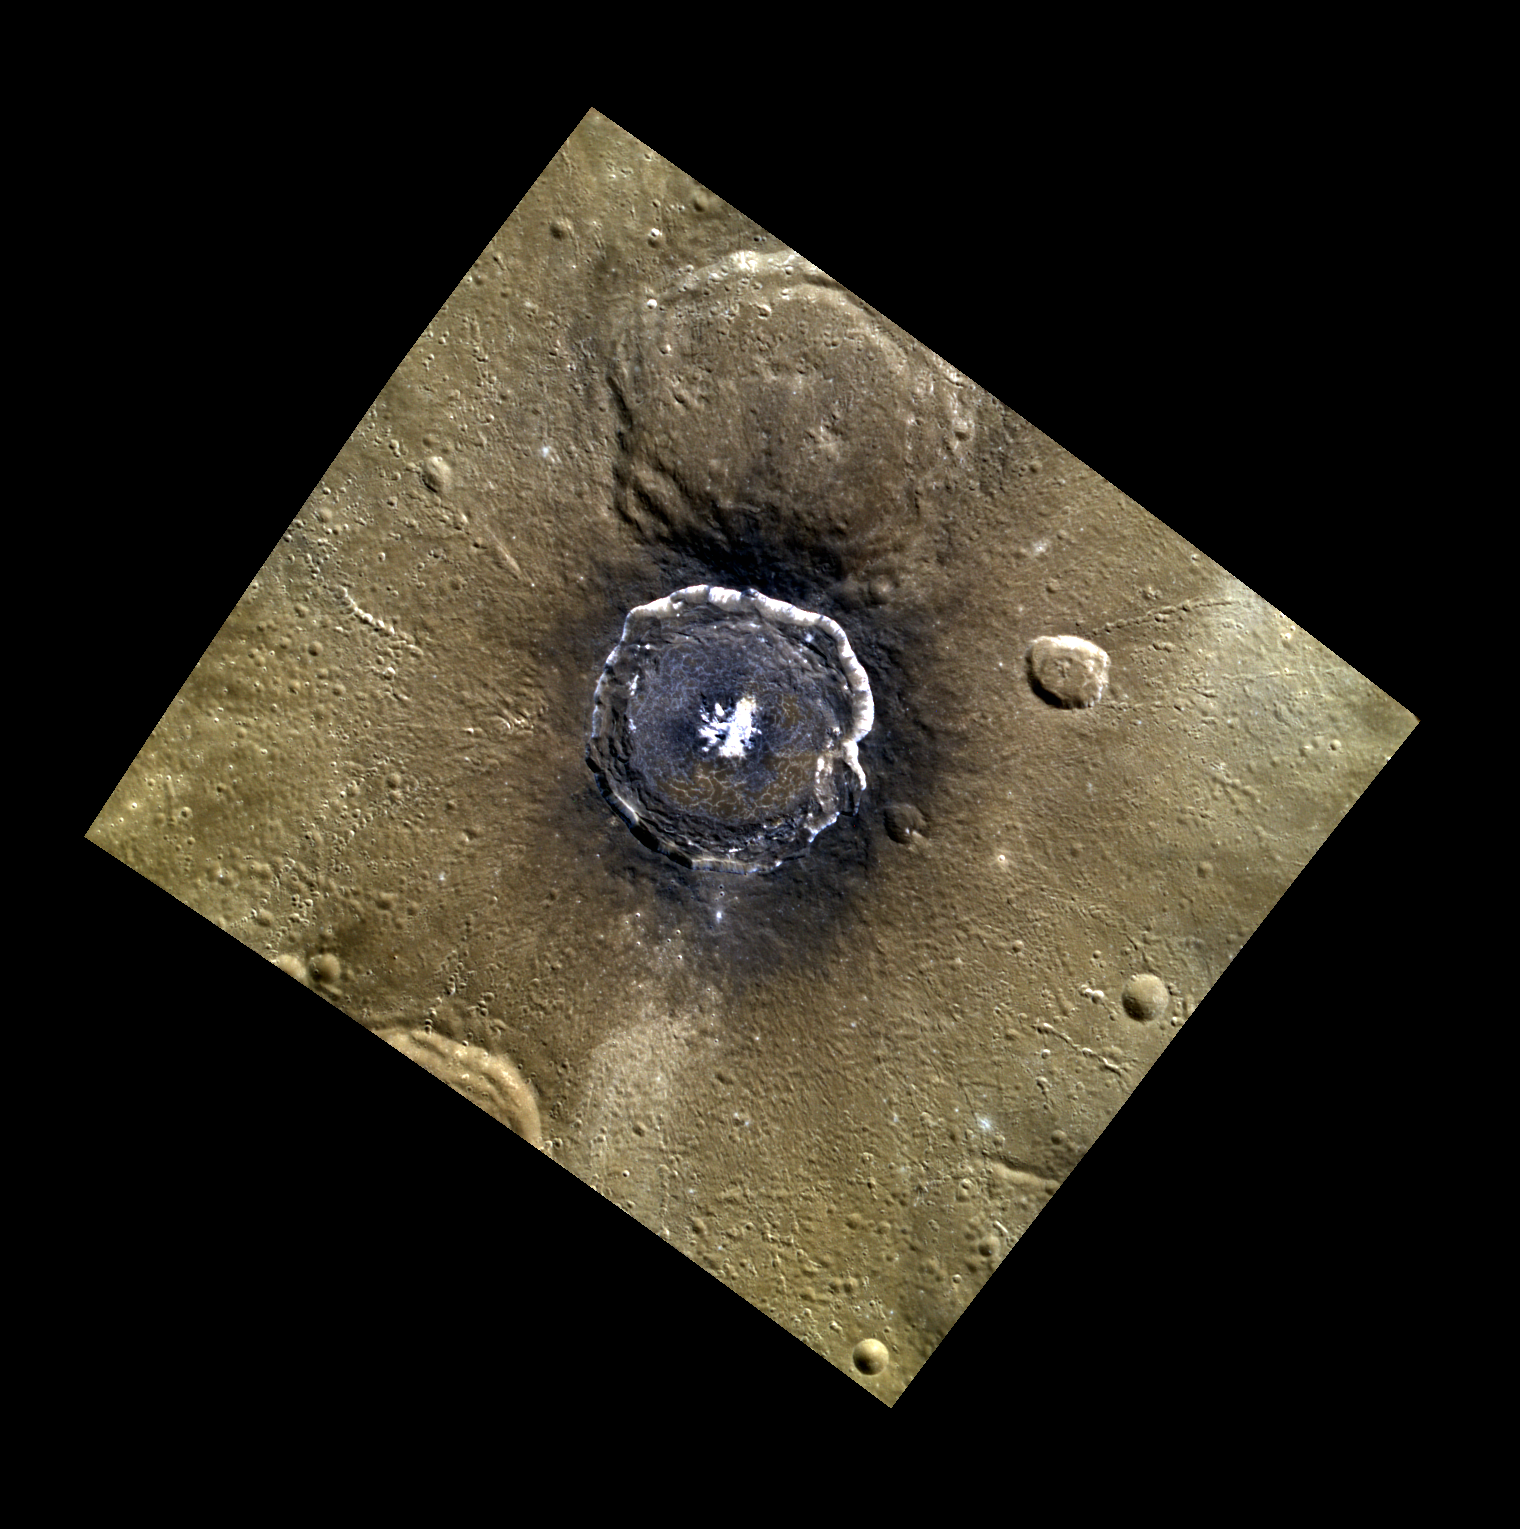

Degas’ Close Up

This spectacular image of Degas crater emphasizes the crater’s dark floor covered in Low Reflectance Material (LRM), its central peaks, and its characteristic floor cracks. Also highlighted is the crater’s slumping crater walls.

This image was acquired as a targeted high-resolution 11-color image set. Acquiring 11-color targets is a new campaign that began in March 2013 and that utilizes all of the WAC’s 11 narrow-band color filters. Because of the large data volume involved, only features of special scientific interest are targeted for imaging in all 11 colors.

Date acquired: April 23, 2013
Image Mission Elapsed Time (MET): 9030507, 9030499, 9030495
Image ID: 3935833, 3935831, 3935830
Instrument: Wide Angle Camera (WAC) of the Mercury Dual Imaging System (MDIS)
WAC filters: 9, 7, 6 (996, 748, 433 nanometers) in red, green, and blue
Center Latitude: 37.03°
Center Longitude: 232.9° E
Resolution: 182 meters/pixel
Scale: Degas crater is ~52 km (32 miles) in diameter.
Incidence Angle: 45.6°
Emission Angle: 8.0°
Phase Angle: 39.9°

The MESSENGER spacecraft is the first ever to orbit the planet Mercury, and the spacecraft’s seven scientific instruments and radio science investigation are unraveling the history and evolution of the Solar System’s innermost planet. MESSENGER acquired over 150,000 images and extensive other data sets. MESSENGER is capable of continuing orbital operations until early 2015.

For information regarding the use of images, see the MESSENGER image use policy.

Credit: NASA/Johns Hopkins University Applied Physics Laboratory/Carnegie Institution of Washington